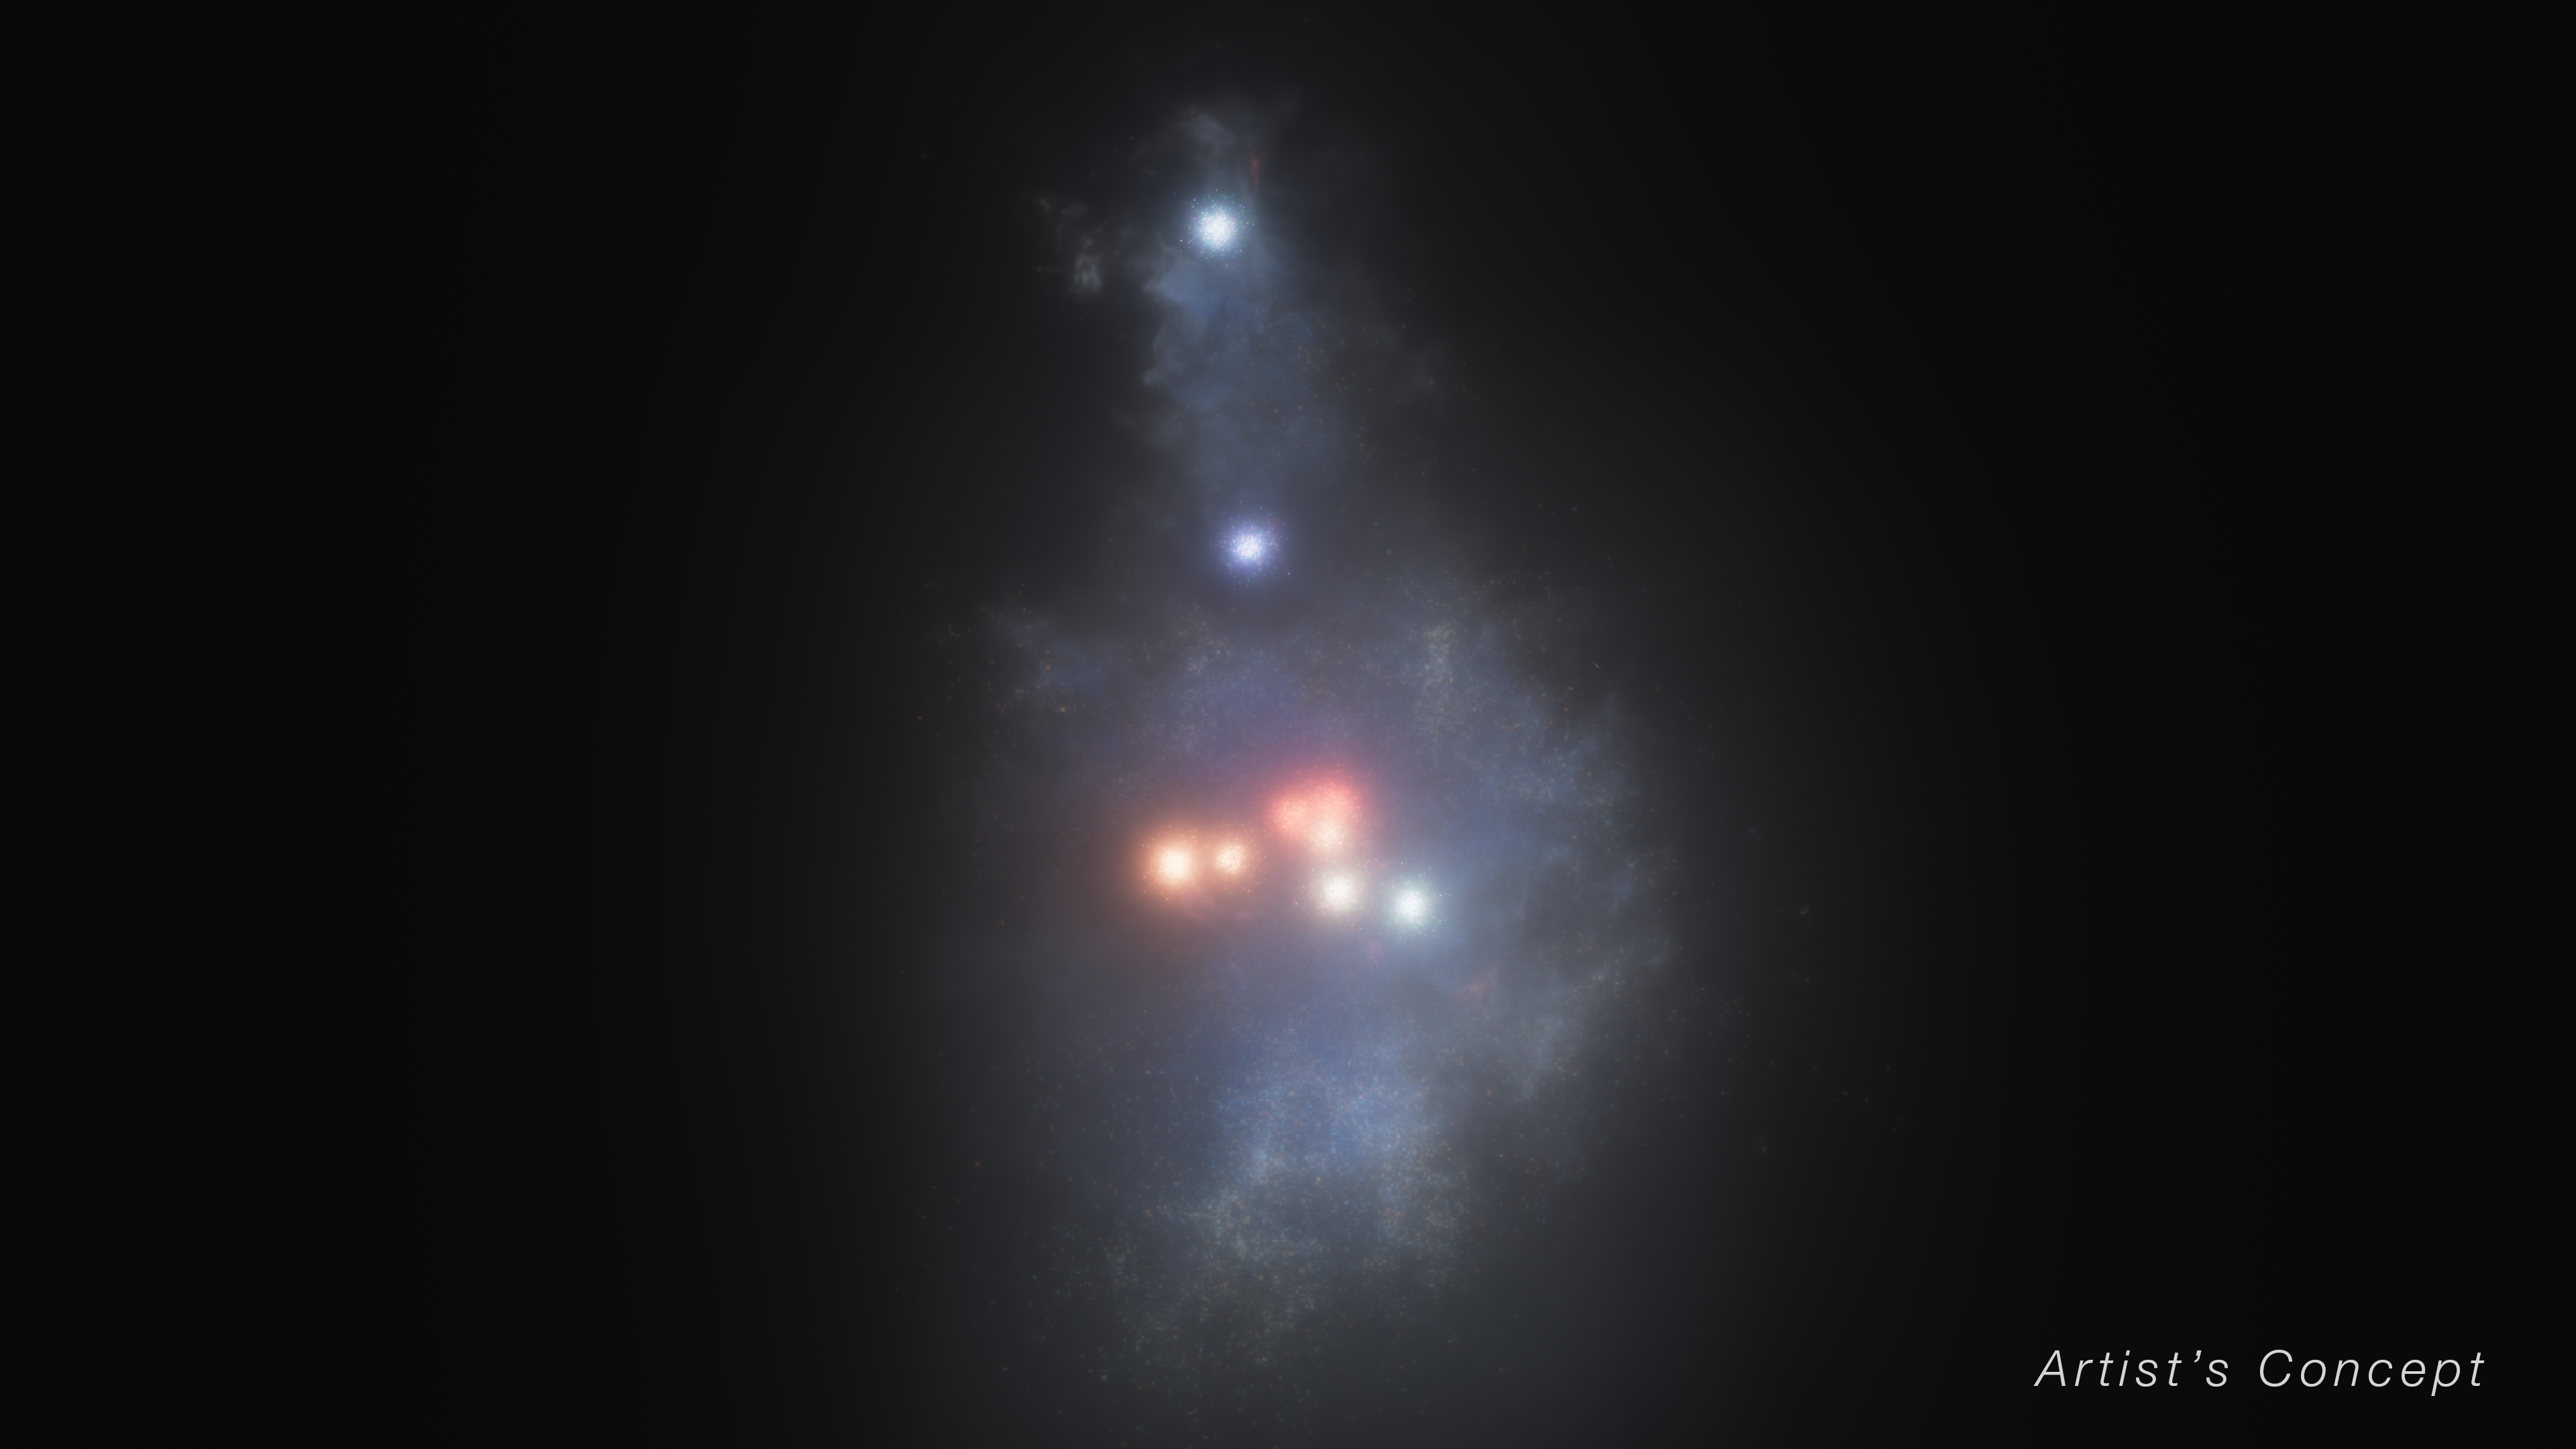

Illustration of the Firefly Sparkle Galaxy in the Early Universe (Artist’s Concept)

This illustration depicts a reconstruction of what the Firefly Sparkle galaxy looked like about 600 million years after the big bang if it wasn’t stretched and distorted by a natural effect known as gravitational lensing. This concept is based on images and data from NASA’s James Webb Space Telescope.

A research team led by Lamiya Mowla, an assistant professor at Wellesley College in Massachusetts, projects that this galaxy looked like an elongated raindrop, with a pair of star clusters appearing in the stretched top, and eight suspended at the bottom. The stars are surrounded by diffuse light from additional, unresolved stars that lie outside the star clusters.

The researchers also determined that the majority of the mass in the galaxy lies in its star clusters, which appear here in shades of pink, purple, and blue — not the dispersed stars that surround the star clusters.

The colors are one indication that star formation didn’t happen all at once throughout this galaxy. Instead, it was staggered in time. “At this stage of the galaxy’s formation, there are young stars and slightly younger stars,” explained Kartheik Iyer, a team member and NASA Hubble Fellow at Columbia University. “Galaxies that existed in the very early universe are thought to host extreme bursts of star formation.”

Over billions of years, a bigger portion of the galaxy’s mass may settle into a central bulge or a thin, flattened disk — but it is not possible to accurately predict how it will take shape.

Webb’s spectra confirmed that this galaxy is still on the lighter side, falling into the category of a low-mass galaxy. Billions of years will pass before the Firefly Sparkle builds its full heft and distinct architecture. The Firefly Sparkle’s current mass is similar to what our Milky Way galaxy’s would have been as it was forming at about the same time.

Credit: Illustration: NASA, ESA, CSA, Ralf Crawford (STScI); Science: Lamiya Mowla (Wellesley College), Guillaume Desprez (Saint Mary's University)